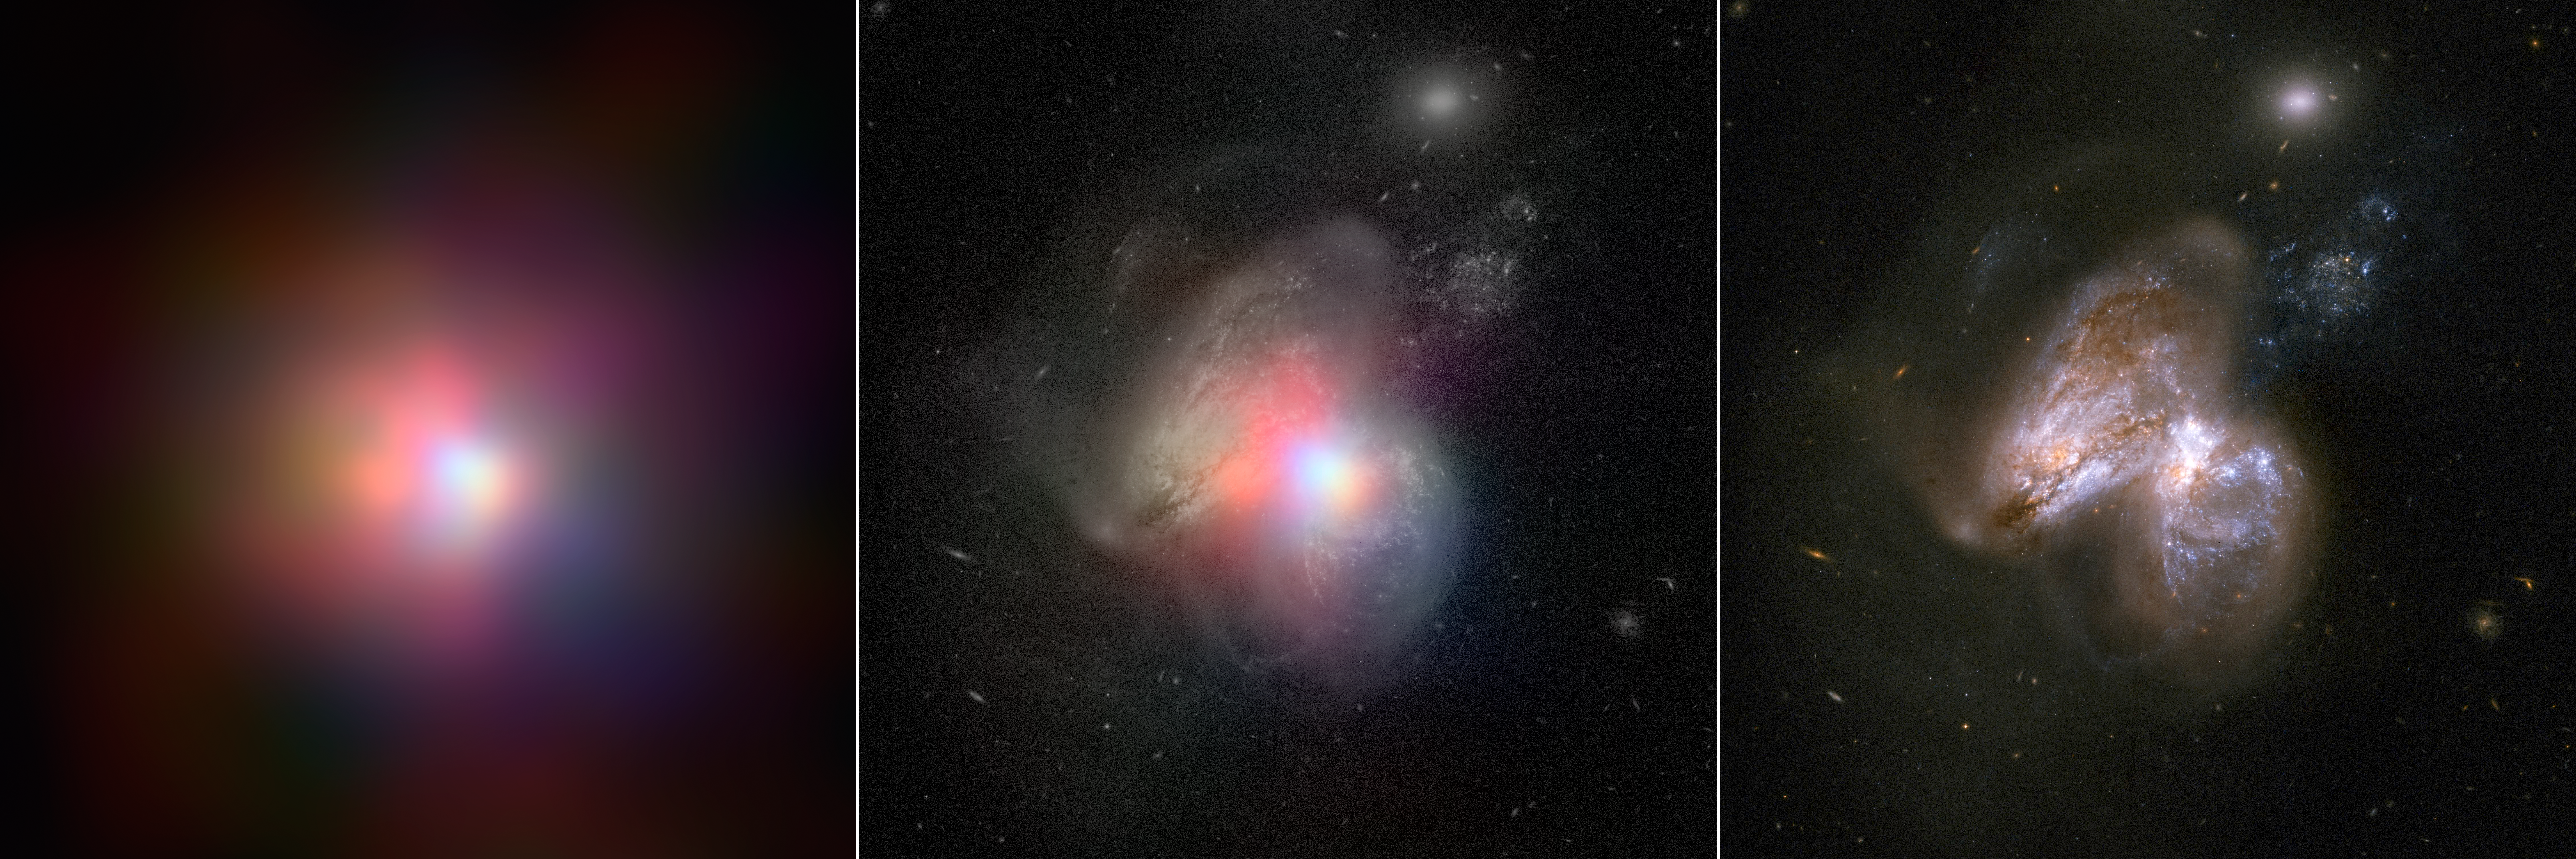

Tale of Two Black Holes

The real monster black hole is revealed in this new image from NASA's Nuclear Spectroscopic Telescope Array of colliding galaxies Arp 299. In the center panel, the NuSTAR high-energy X-ray data appear in various colors overlaid on a visible-light image from NASA's Hubble Space Telescope. The panel on the left shows the NuSTAR data alone, while the visible-light image is on the far right.

Before NuSTAR, astronomers knew that the each of the two galaxies in Arp 299 held a supermassive black hole at its heart, but they weren't sure if one or both were actively chomping on gas in a process called accretion. The new high-energy X-ray data reveal that the supermassive black hole in the galaxy on the right is indeed the hungry one, releasing energetic X-rays as it consumes gas.

In this image, X-rays with energies of 4 to 6 kiloelectron volts are red, energies of 6 to 12 kiloelectron volts are green, and 12 to 25 kiloelectron volts are blue.

Credit: NASA/JPL-Caltech/GSFC